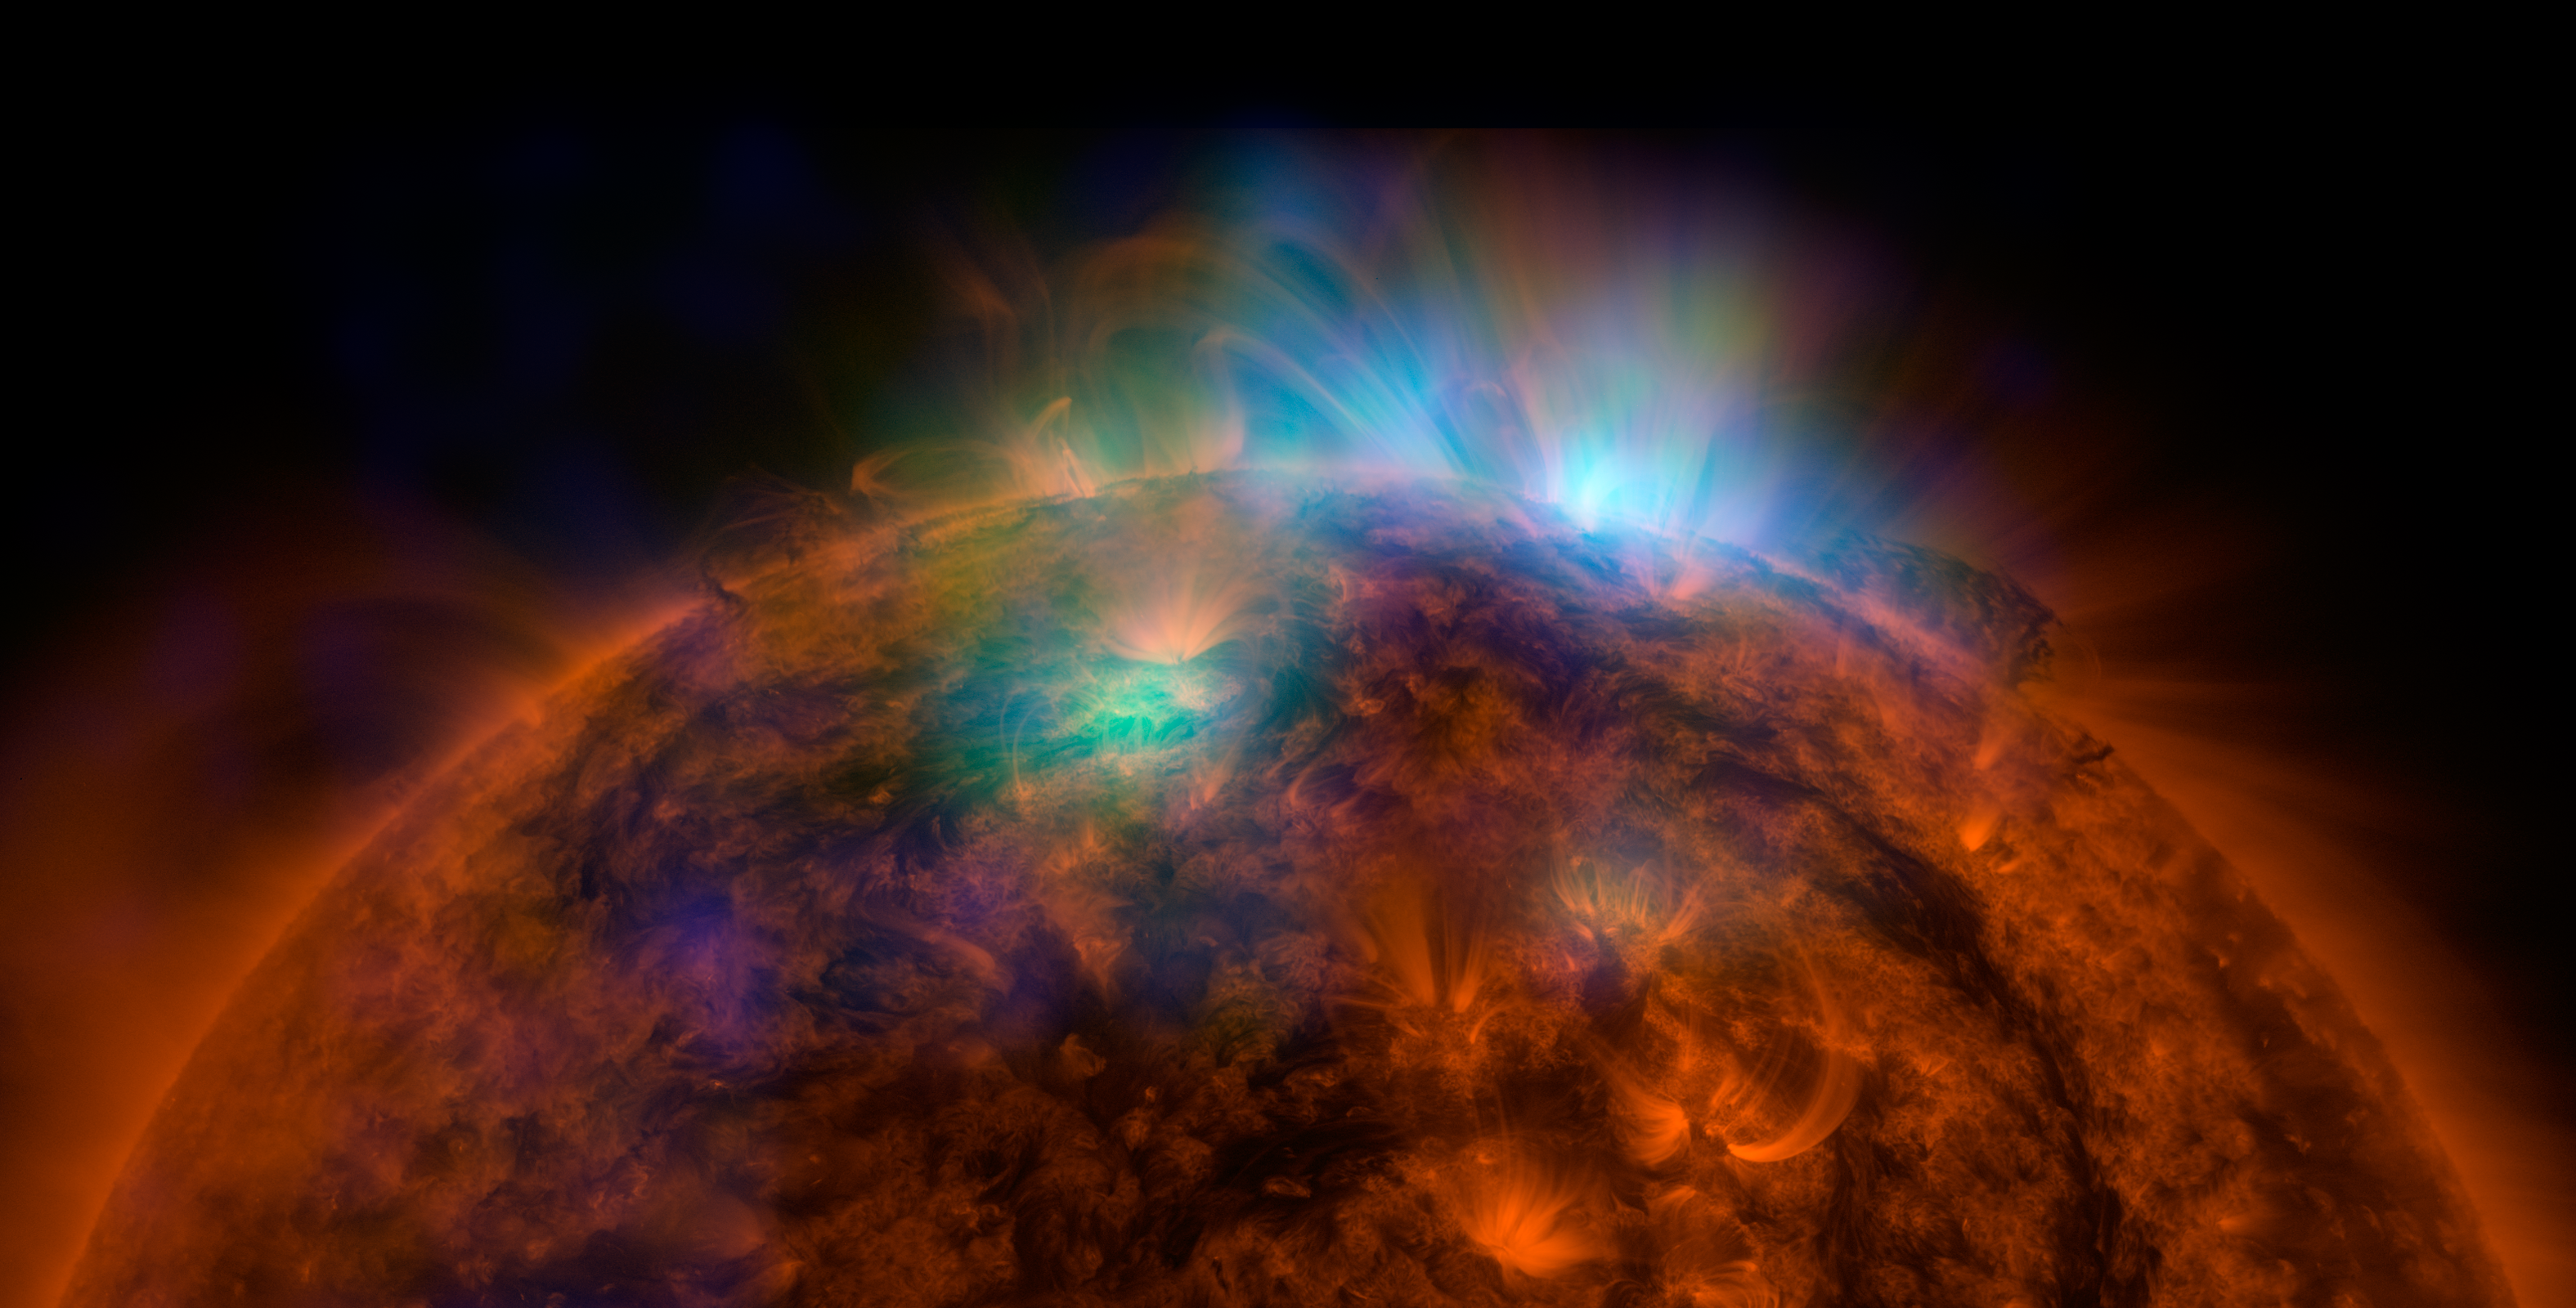

Sun Shines in High-Energy X-rays

X-rays stream off the sun in this image showing observations from by NASA's Nuclear Spectroscopic Telescope Array, or NuSTAR, overlaid on a picture taken by NASA's Solar Dynamics Observatory (SDO). This is the first picture of the sun taken by NuSTAR. The field of view covers the west limb of the sun.

The NuSTAR data, seen in green and blue, reveal solar high-energy emission (green shows energies between 2 and 3 kiloelectron volts, and blue shows energies between 3 and 5 kiloelectron volts). The high-energy X-rays come from gas heated to above 3 million degrees.

The red channel represents ultraviolet light captured by SDO at wavelengths of 171 angstroms, and shows the presence of lower-temperature material in the solar atmosphere at 1 million degrees.

This image shows that some of the hotter emission tracked by NuSTAR is coming from different locations in the active regions and the coronal loops than the cooler emission shown in the SDO image.

NuSTAR is a Small Explorer mission led by the California Institute of Technology in Pasadena and managed by NASA's Jet Propulsion Laboratory, also in Pasadena, for NASA's Science Mission Directorate in Washington. The spacecraft was built by Orbital Sciences Corporation, Dulles, Virginia. Its instrument was built by a consortium including Caltech; JPL; the University of California, Berkeley; Columbia University, New York; NASA's Goddard Space Flight Center, Greenbelt, Maryland; the Danish Technical University in Denmark; Lawrence Livermore National Laboratory, Livermore, California; ATK Aerospace Systems, Goleta, California, and with support from the Italian Space Agency (ASI) Science Data Center.

NuSTAR's mission operations center is at UC Berkeley, with the ASI providing its equatorial ground station located at Malindi, Kenya. The mission's outreach program is based at Sonoma State University, Rohnert Park, California. NASA's Explorer Program is managed by Goddard. JPL is managed by Caltech for NASA.

Credit: NASA/JPL-Caltech